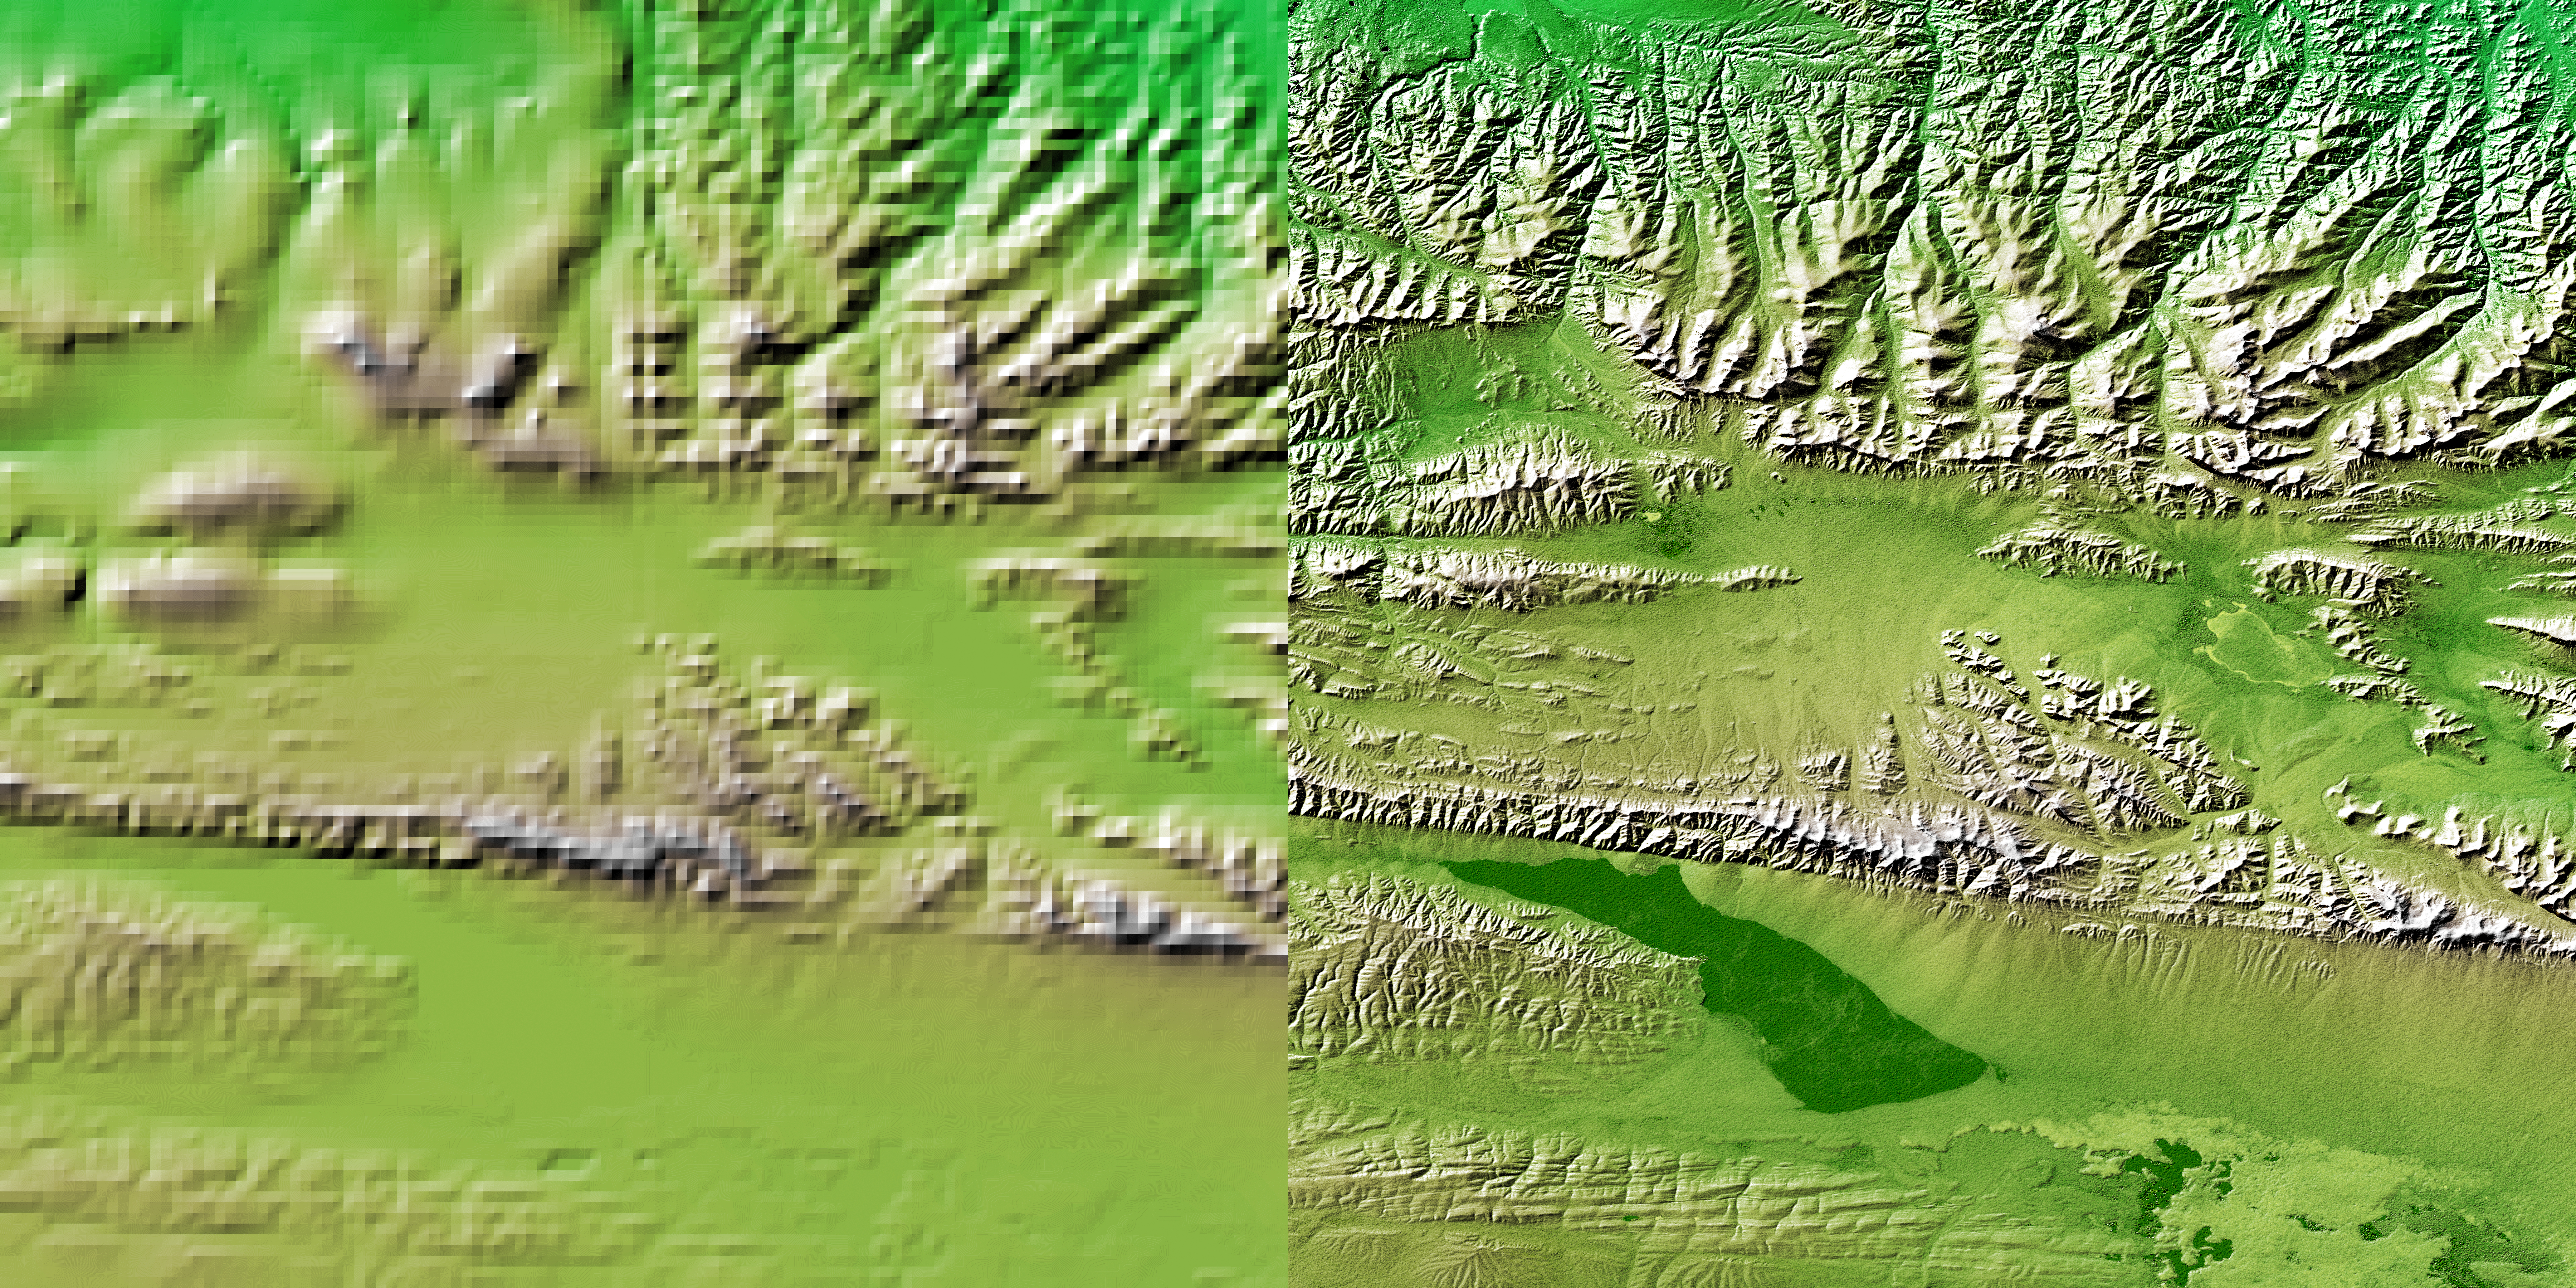

Shaded Relief with Height as Color, Kunlun fault, east-central Tibet

These two images show exactly the same area, part of the Kunlun fault in northern Tibet. The image on the left was created using the best global topographic data set previously available, the U.S. Geological Survey’s GTOPO30. In contrast, the much more detailed image on the right was generated with data from the Shuttle Radar Topography Mission, which collected enough measurements to map 80 percent of Earth’s landmass at this level of precision.

The area covered is the western part of the Kunlun fault, at the north edge of east-central Tibet. The sharp line marking the southern edge of the mountains, running left to right across the scene represents s strike-slip fault, much like California’s San Andreas Fault, which is more than 1,000 kilometers (621 miles) long. The most recent earthquake on the Kunlun fault occurred on November 14, 2001. At a magnitude of 8.1, it produced a surface break over 350 kilometers (217 miles) long. Preliminary reports indicate a maximum offset of 7 meters (23 feet) in the central section of the break. This five-kilometer (three mile) high area is uninhabited by humans, so there was little damage reported, despite the large magnitude. Shuttle Radar Topography Mission maps of active faults in Tibet and other parts of the world provide geologists with a unique tool for determining how active a fault is and the probability of future large earthquakes on the fault. This is done by both measuring offsets in topographic features and using the SRTM digital map as a baseline for processing data from orbiting satellites using the techniques of radar interferometry. Based on geologic evidence, the Kunlun fault’s long-term slip rate is believed to be about 11 millimeters per year (0.4 inches per year). The Kunlun fault and the Altyn Tagh fault, 400 kilometers (249 miles) to the north, are two major faults that help accommodate the ongoing collision between the Indian and Asian tectonic plates.

In contrast with the wealth of detail visible in the Shuttle Radar Topography Mission topographic map (right), the best data previously available (left) barely discriminate the sharp break caused by the fault. Note also that the upper left quadrant of the GTOPO30 map was created from a lower-resolution source than the rest of the GTOPO30 data. Another major advantage of the shuttle radar mission is its consistent coverage, unlike previous topography data.

For some parts of the globe, the shuttle radar measurements are 30 times more precise than previously available topographic information, according to NASA scientists. Mission data will be a welcome resource for national and local governments, scientists, commercial enterprises and members of the public alike. The applications are as diverse as earthquake and volcano studies, flood control, transportation, urban and regional planning, aviation, recreation, and communications. The data’s military applications include mission planning and rehearsal, modeling, and simulation.

This image combines three visualizations of data from the Shuttle Radar Topography Mission. The image brightness corresponds to the strength of the radar signal reflected from the ground combined with shaded relief derived from the mission’s topography measurements, while colors show the mission’s elevation measurements. Colors range from blue at the lowest elevations to brown and white at the highest elevations.

Elevation data used in this image were acquired by the Shuttle Radar Topography Mission aboard Space Shuttle Endeavour, launched on Feb. 11, 2000. The Shuttle Radar Topography Mission used the same radar instrument that comprised the Spaceborne Imaging Radar-C/X-Band Synthetic Aperture Radar (SIR-C/X-SAR) that flew twice on Endeavour in 1994. The Shuttle Radar Topography Mission was designed to collect 3-D measurements of Earth’s surface. To collect the 3-D data, engineers added a 60-meter (approximately 200-foot) mast, installed additional C-band and X-band antennas, and improved tracking and navigation devices. The mission is a cooperative project between NASA, the National Imagery and Mapping Agency (NIMA) of the U.S. Department of Defense and the German and Italian space agencies. It is managed by NASA’s Jet Propulsion Laboratory, Pasadena, Calif., for NASA’s Earth Science Enterprise, Washington, D.C.

Size: 111 by 90 kilometers (69 by 56 miles)
Location: 36.0 degrees north latitude, 93.0 degrees east longitude
Orientation: North is at the top
Date Acquired: February 2000 (SRTM)

Credit: NASA/JPL/NIMA